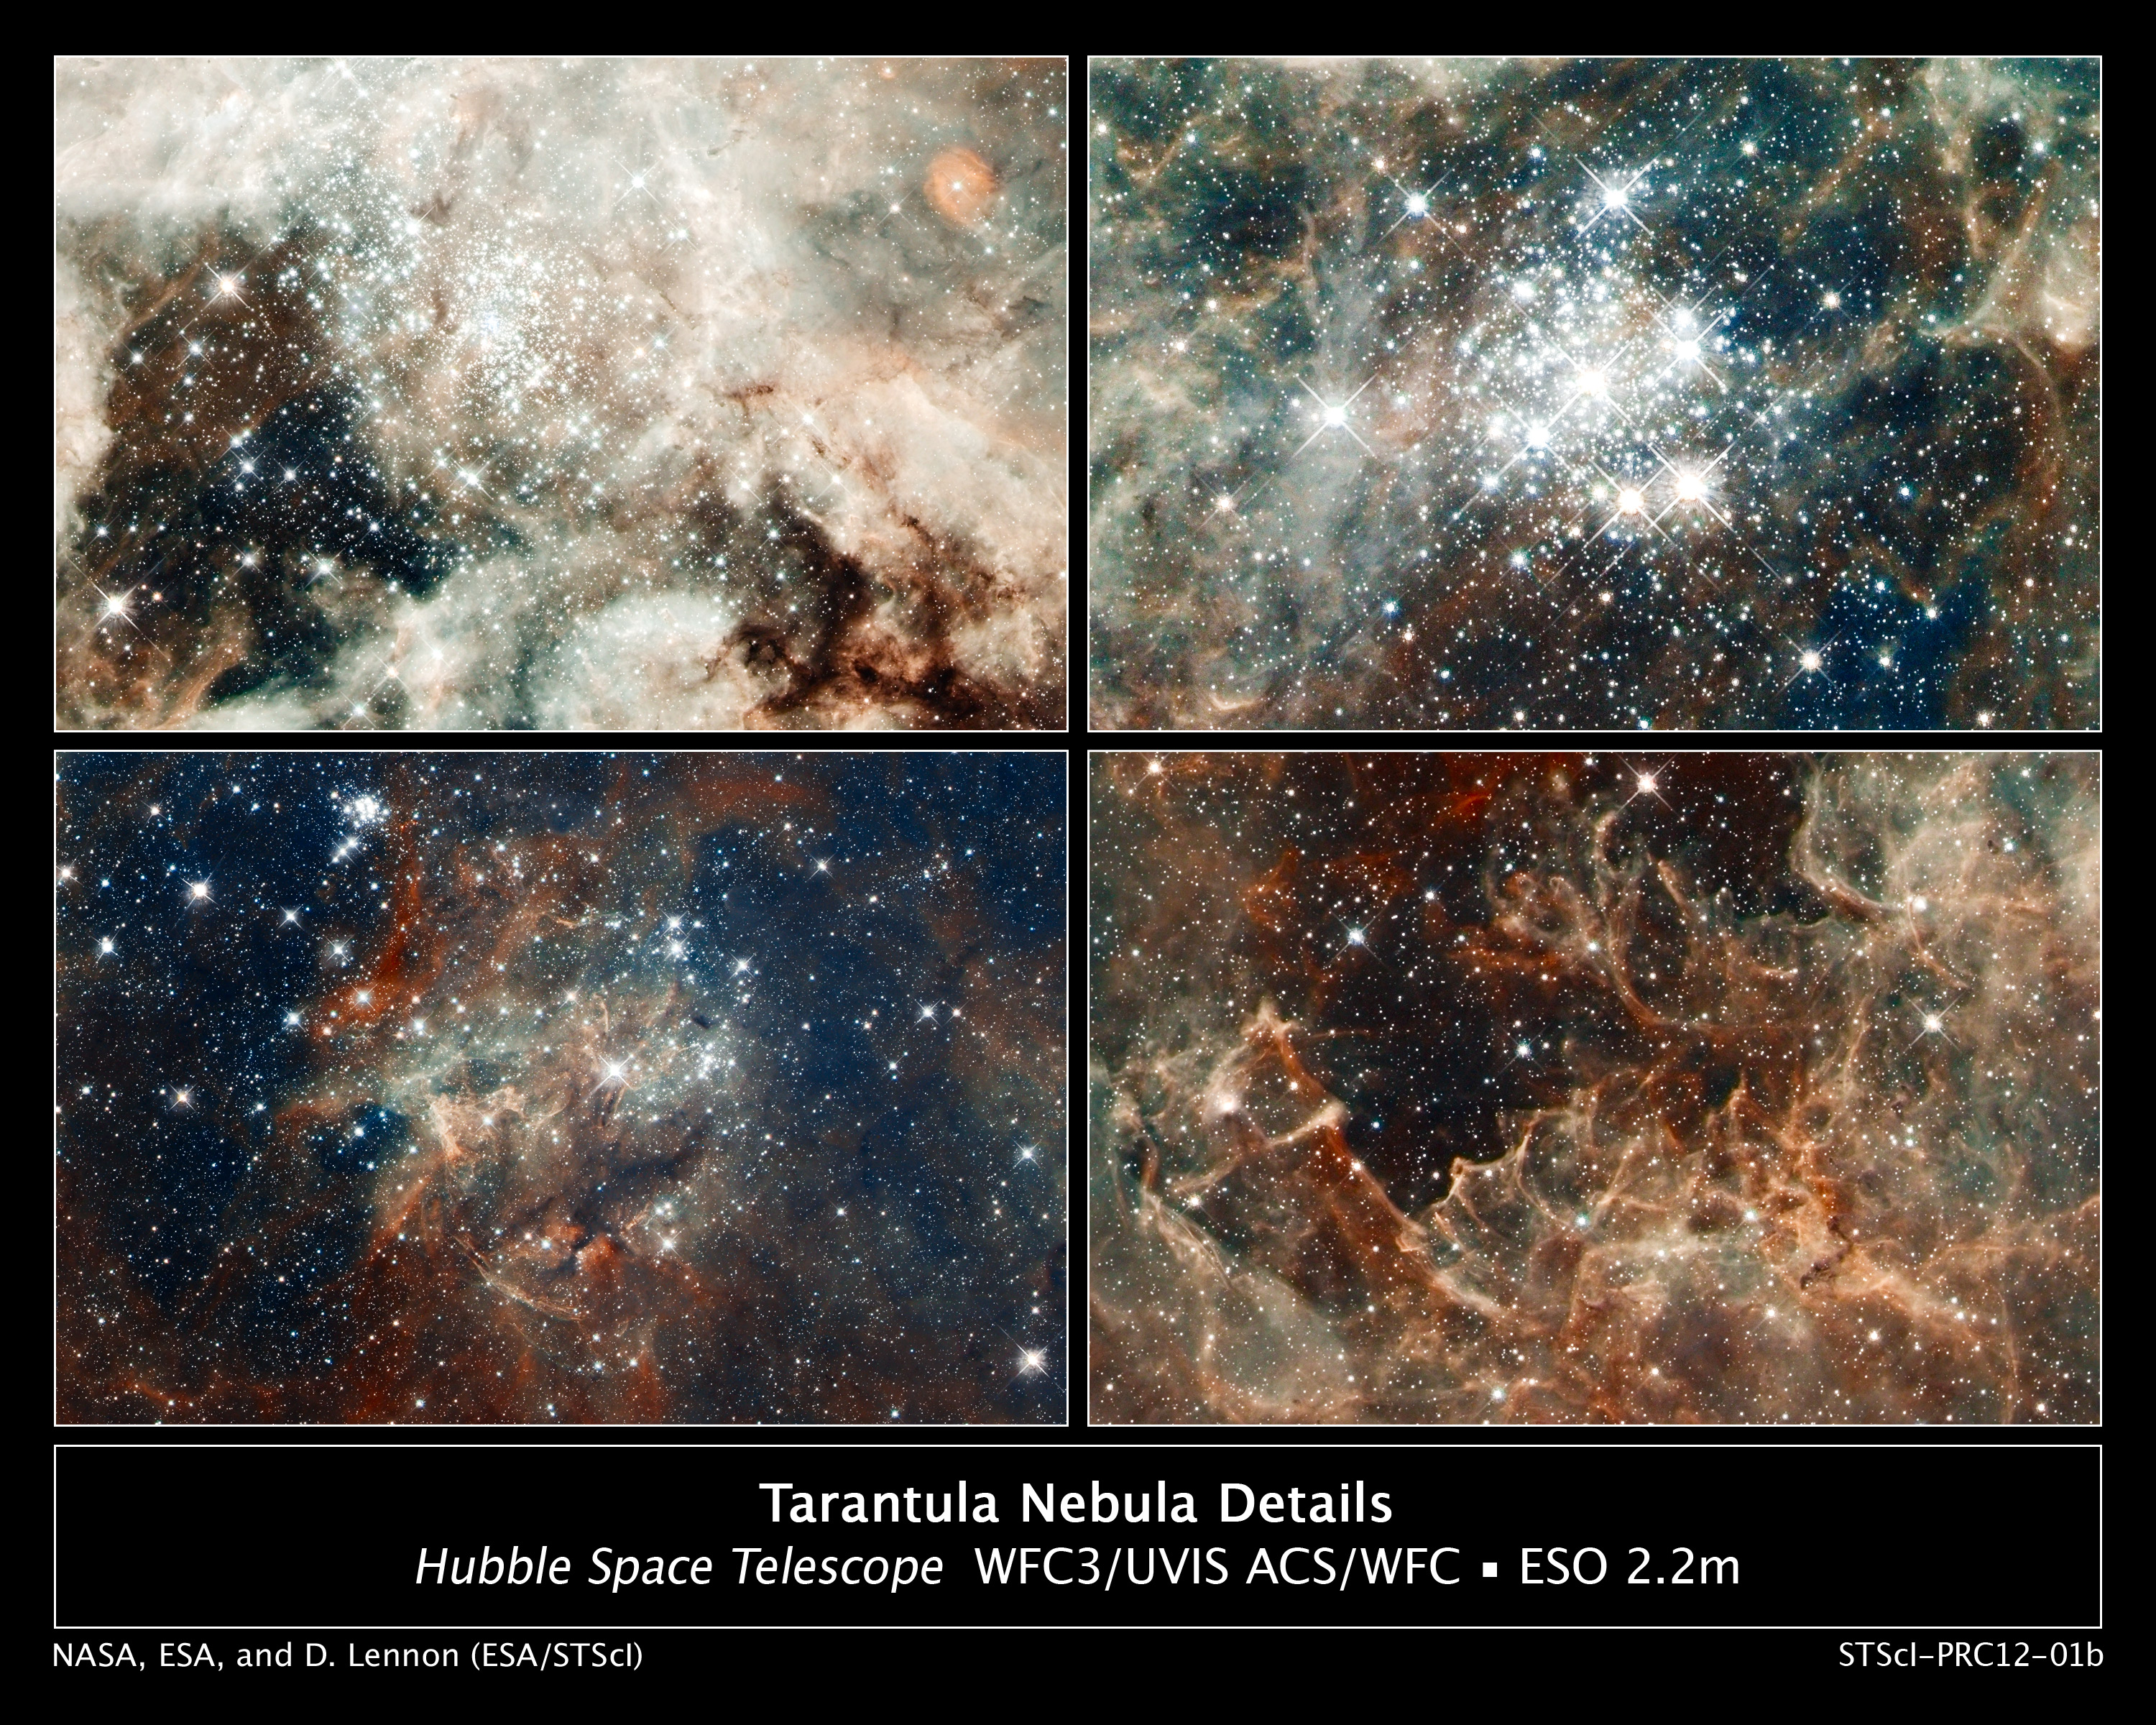

Close-up Images of 30 Doradus Features

From massive star clusters to sculpted gas embedded with fledgling stars, these four close-up images underscore why 30 Doradus, located in the heart of the Tarantula Nebula, is a star-making factory.

30 Doradus is the brightest, nearby star-forming region and home to the most massive stars in our cosmic neighborhood of about 25 galaxies. The nebula is close enough to Earth that Hubble can resolve individual stars, giving astronomers important information about the stars' birth and evolution. 30 Doradus resides 170,000 light-years away in the Large Magellanic Cloud, a small, satellite galaxy of our Milky Way.

[Top Left]
The nebula's sparkling centerpiece is a giant, young star cluster named NGC 2070, only 2 million years old. Its stellar inhabitants number roughly 500,000. The cluster is a hotbed for young, massive stars. The cluster's dense core, known as R136, is packed with some of the heftiest stars found in the nearby universe.

The cluster's core is home to more than 10,000 stars. Several of them may be over 100 times more massive than our Sun. These hefty stars are destined to pop off, like a string of firecrackers, as supernovas in a few million years. Only two or three of the hottest stars in R136 are providing 50 percent of the radiation in the cluster.

[Bottom Left]
The star cluster NGC 2060 is a loose collection of stars that are no longer gravitationally bound to each other. The stellar grouping will disperse in a few million years. It contains a supernova that exploded about 10,000 years ago, blowing out gas surrounding it. The dark region below the cluster is a dense cloud of dust lying in front of it.

[Top Right]
The star cluster Hodge 301 is 20 million to 25 million years old. Hodge 301 is home to many aging, red supergiant stars, indicating the cluster is older. Roughly 40 massive stars already have exploded as supernovas. The expanding wave of debris is slamming into gas ejected by stars in R136, creating a ridge of star formation between the two clusters. The fledgling stars are embedded in dense gas and cannot be seen.

[Bottom Right]
This region resembles a coral reef, but the gas has been eroded by the hefty stars in R136, situated above it. Cloaked in gas at the top of this rugged, gaseous terrain are nascent stars that cannot be seen. Dense columns of gas, several light-years long, protrude from the undulating landscape. These gaseous columns are incubators for developing stars.

The images are part of one of the largest mosaics ever assembled from Hubble photos and include observations taken by Hubble's Wide Field Camera 3 and Advanced Camera for Surveys. NASA and the Space Telescope Science Institute are releasing the image to celebrate Hubble's 22nd anniversary.

The Hubble observations of 30 Doradus were made in October 2011. Hubble observed 30 separate fields, 15 with each camera.

Credit: NASA, ESA, D. Lennon and E. Sabbi (ESA/STScI), J. Anderson, S. E. de Mink, R. van der Marel, T. Sohn, and N. Walborn (STScI), N. Bastian (Excellence Cluster, Munich), L. Bedin (INAF, Padua), E. Bressert (ESO), P. Crowther (University of Sheffield), A. de Koter (University of Amsterdam), C. Evans (UKATC/STFC, Edinburgh), A. Herrero (IAC, Tenerife), N. Langer (AifA, Bonn), I. Platais (JHU), and H. Sana (University of Amsterdam)